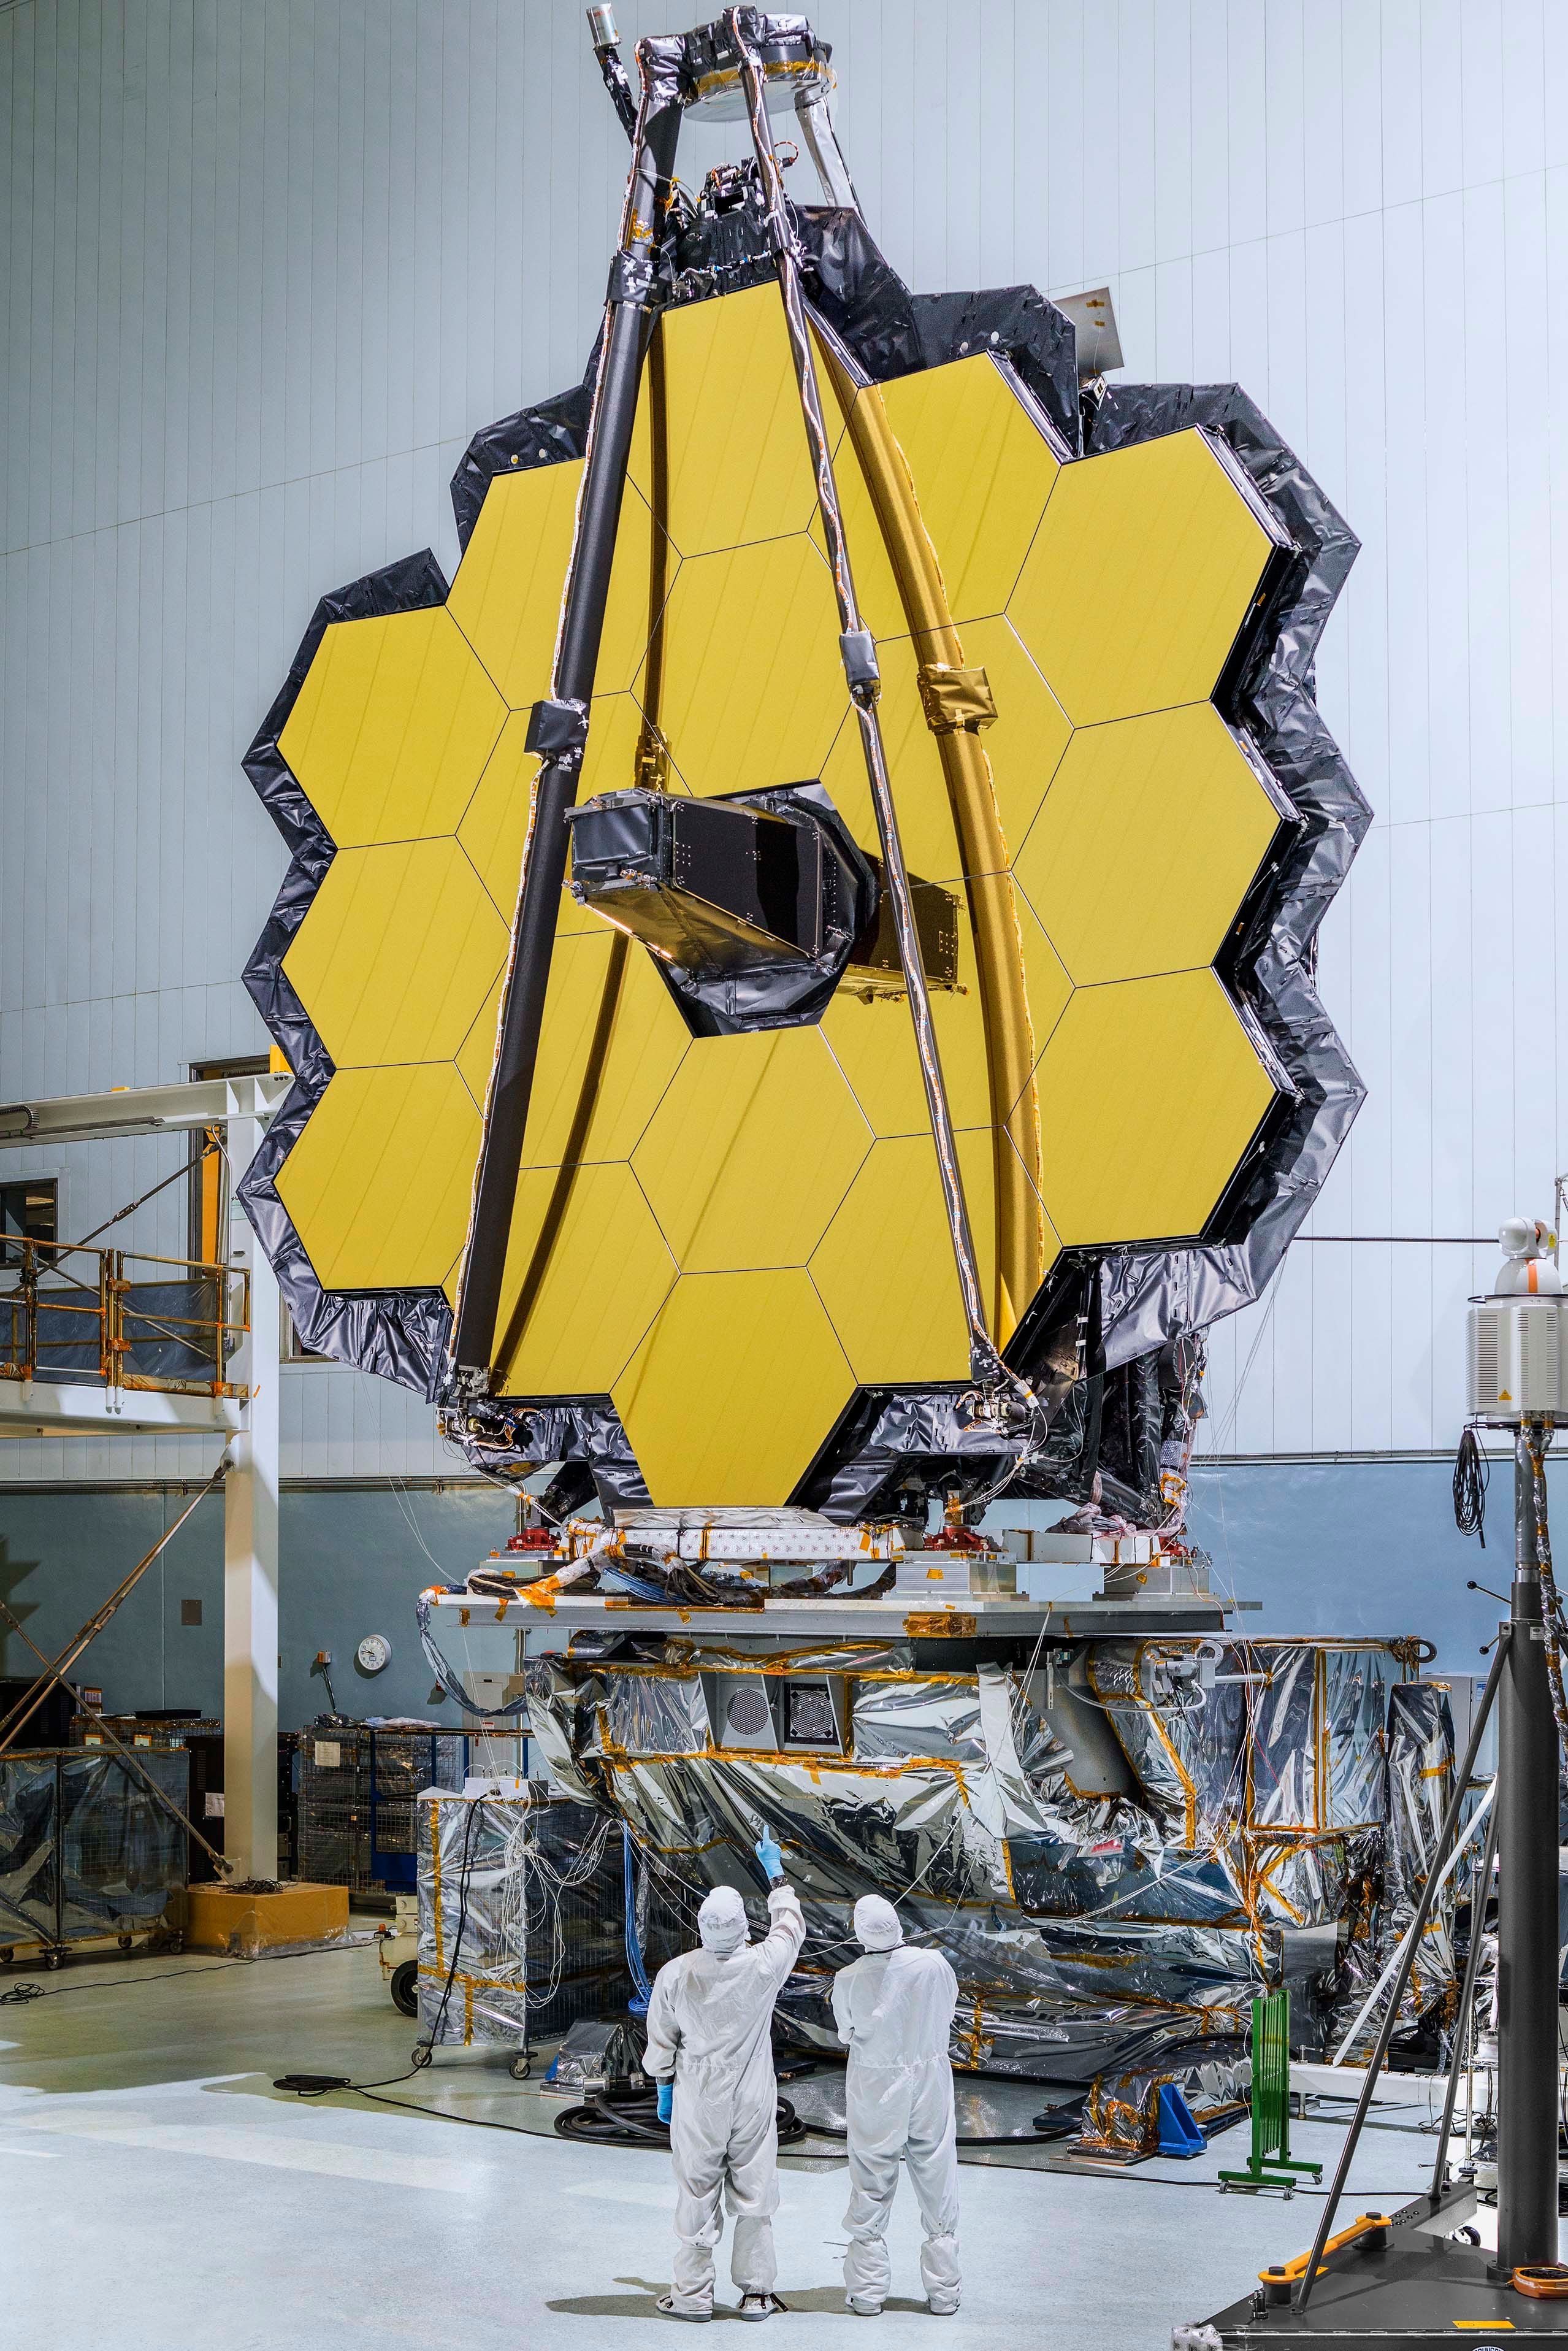

James Webb Space Telescope Mirrors Will Piece Together Cosmic Puzzles

The primary mirror of NASA's James Webb Space Telescope consisting of 18 hexagonal mirrors looks like a giant puzzle piece standing in the massive clean room of NASA's Goddard Space Flight Center in Greenbelt, Maryland. Appropriately, combined with the rest of the observatory, the mirrors will help piece together puzzles scientists have been trying to solve throughout the cosmos. Webb's primary mirror will collect light for the observatory in the scientific quest to better understand our solar system and beyond. Using these mirrors and Webb's infrared vision scientists will peer back over 13.5 billion years to see the first stars and galaxies forming out of the darkness of the early universe. Unprecedented infrared sensitivity will help astronomers to compare the faintest, earliest galaxies to today's grand spirals and ellipticals, helping us to understand how galaxies assemble over billions of years. Webb will see behind cosmic dust clouds to see where stars and planetary systems are being born. It will also help reveal information about atmospheres of planets outside our solar system, and perhaps even find signs of the building blocks of life elsewhere in the universe. The Webb telescope was mounted upright after a "center of curvature" test conducted at Goddard. This initial center of curvature test ensures the integrity and accuracy, and test will be repeated later to verify those same properties after the structure undergoes launch environment testing. In the photo, two technicians stand before the giant primary mirror.

Credit: NASA/Goddard/Chris Gunn